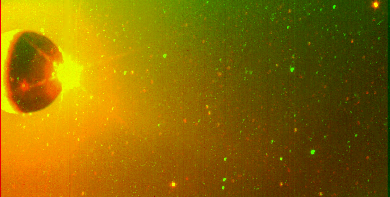

Io’s Sodium Cloud On-Chip Format (Clear and Green-Yellow Filters Superimposed)

This image of Jupiter’s moon Io and its surrounding sky is shown in false color. The solid state imaging (CCD) system on NASA’s Galileo spacecraft originally took two images of this scene, one through a clear filter and one through a green-yellow filter. [Versions of these images have been released over the past 3 days.] This picture was created by: (i) adding green color to the image taken through the green-yellow filter, and red color to the image taken through the clear filter; (ii) superimposing the two resulting images. Thus features in this picture which are purely green (or purely red) originally appeared only in the green-yellow (or clear) filter image of this scene. Features which are yellowish appeared in both filters. North is at the top, and east is to the right.

This image reveals several new things about this scene. For example:

(1) The reddish emission south of Io came dominantly through the clear filter. It therefore probably represents scattered light from Io’s lit crescent and Prometheus’ plume, rather than emission from Io’s Sodium Cloud (which came through both filters).

(2) The roundish red spot in Io’s southern hemisphere contains a small yellow spot. This means that some thermal emission from the volcano Pele was detected by the green-yellow filter (as well as by the clear filter).

(3) The sky contains several concentrated yellowish spots which were thus seen at the same location on the sky through both filters (one such spot appears in the picture’s northeast corner). These spots are almost certainly stars. By contrast, the eastern half of this image contains a number of green spots whose emission was thus detected by the green-yellow filter only. Since any star visible through the green-yellow filter would also be visible through the clear filter, these green spots are probably artifacts (e.g., cosmic ray hits on the CCD sensor).

The Jet Propulsion Laboratory, Pasadena, CA manages the mission for NASA’s Office of Space Science, Washington, DC.

Credit: NASA/JPL